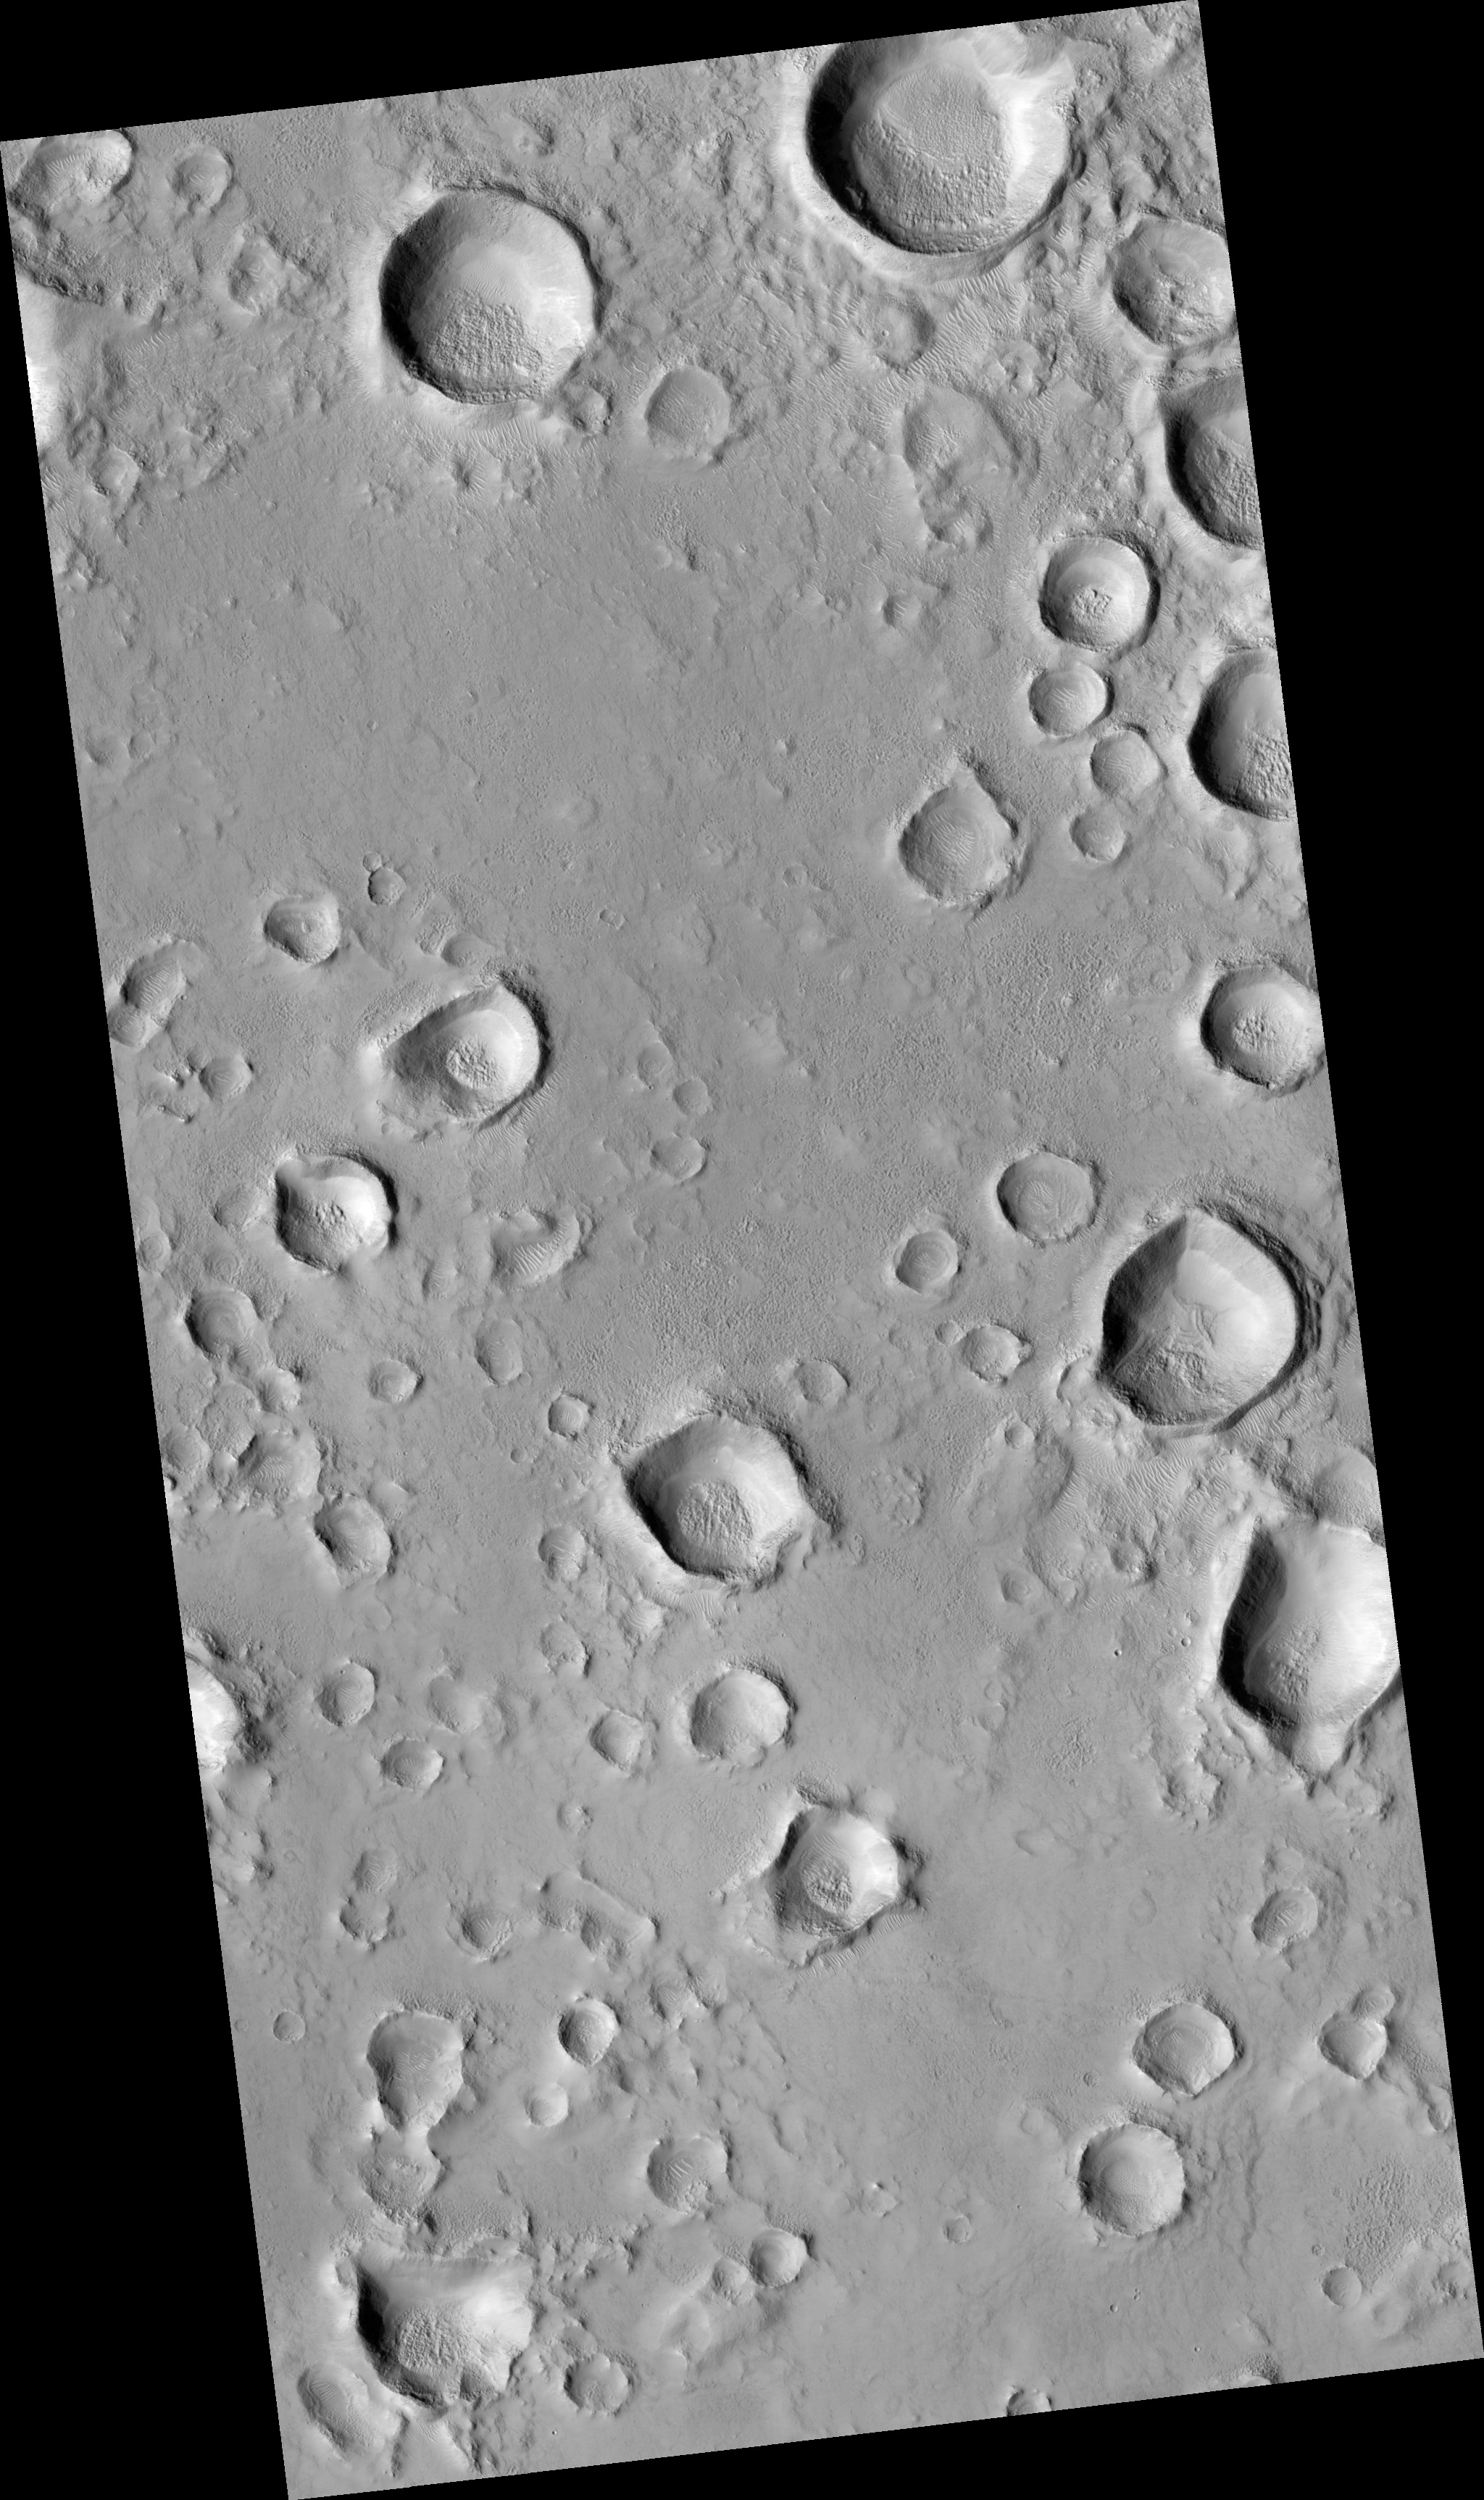

A Field of Secondary Craters

This HiRISE image (PSP_002281_2115) shows a secondary crater field. Secondary craters form when material ejected from a larger impact event impacts the Martian surface. One impact event, depending on the size of the impactor, can form hundreds of millions of secondary craters at essentially the same time.

Primary craters (those created directly from an impactor from space) can be the same size as secondary craters, which makes dating surfaces based on the number of accumulated craters difficult to near-impossible. Secondary craters are distinguished from primaries based on their morphologies. They are sometimes irregularly shaped, as seen in this image, because they form at relatively low velocities. The velocity of the impactor determines a crater’s size, shape, and depth, with lower energy impacts forming shallow, less-developed craters and higher energy impacts forming deeper, more regular craters.

Secondary craters often occur in clusters, as seen here, as a piece of ejecta breaks up before hitting the surface. Primary craters form at random locations globally. Secondary clusters are more likely to be found in groups because of their formation mechanism.

Observation Geometry
Acquisition date: 1 January 2007
Local Mars time: 3:34 PM
Degrees latitude (centered): 31.1 °
Degrees longitude (East): 89.7 °
Range to target site: 291.1 km (181.9 miles)
Original image scale range: 29.1 cm/pixel(with 1 x 1 binning) so objects ~87 cm across are resolved
Map-projected scale: 25 cm/pixel and north is up
Map-projection: EQUIRECTANGULAR
Emission angle: 0.2 °
Phase angle: 57.1 °
Solar incidence angle: 57 °, with the Sun about 33 ° above the horizon
Solar longitude: 170.2 °, Northern Summer

NASA’s Jet Propulsion Laboratory, a division of the California Institute of Technology in Pasadena, manages the Mars Reconnaissance Orbiter for NASA’s Science Mission Directorate, Washington. Lockheed Martin Space Systems, Denver, is the prime contractor for the project and built the spacecraft. The High Resolution Imaging Science Experiment is operated by the University of Arizona, Tucson, and the instrument was built by Ball Aerospace and Technology Corp., Boulder, Colo.

Credit: NASA/JPL/Univ. of Arizona